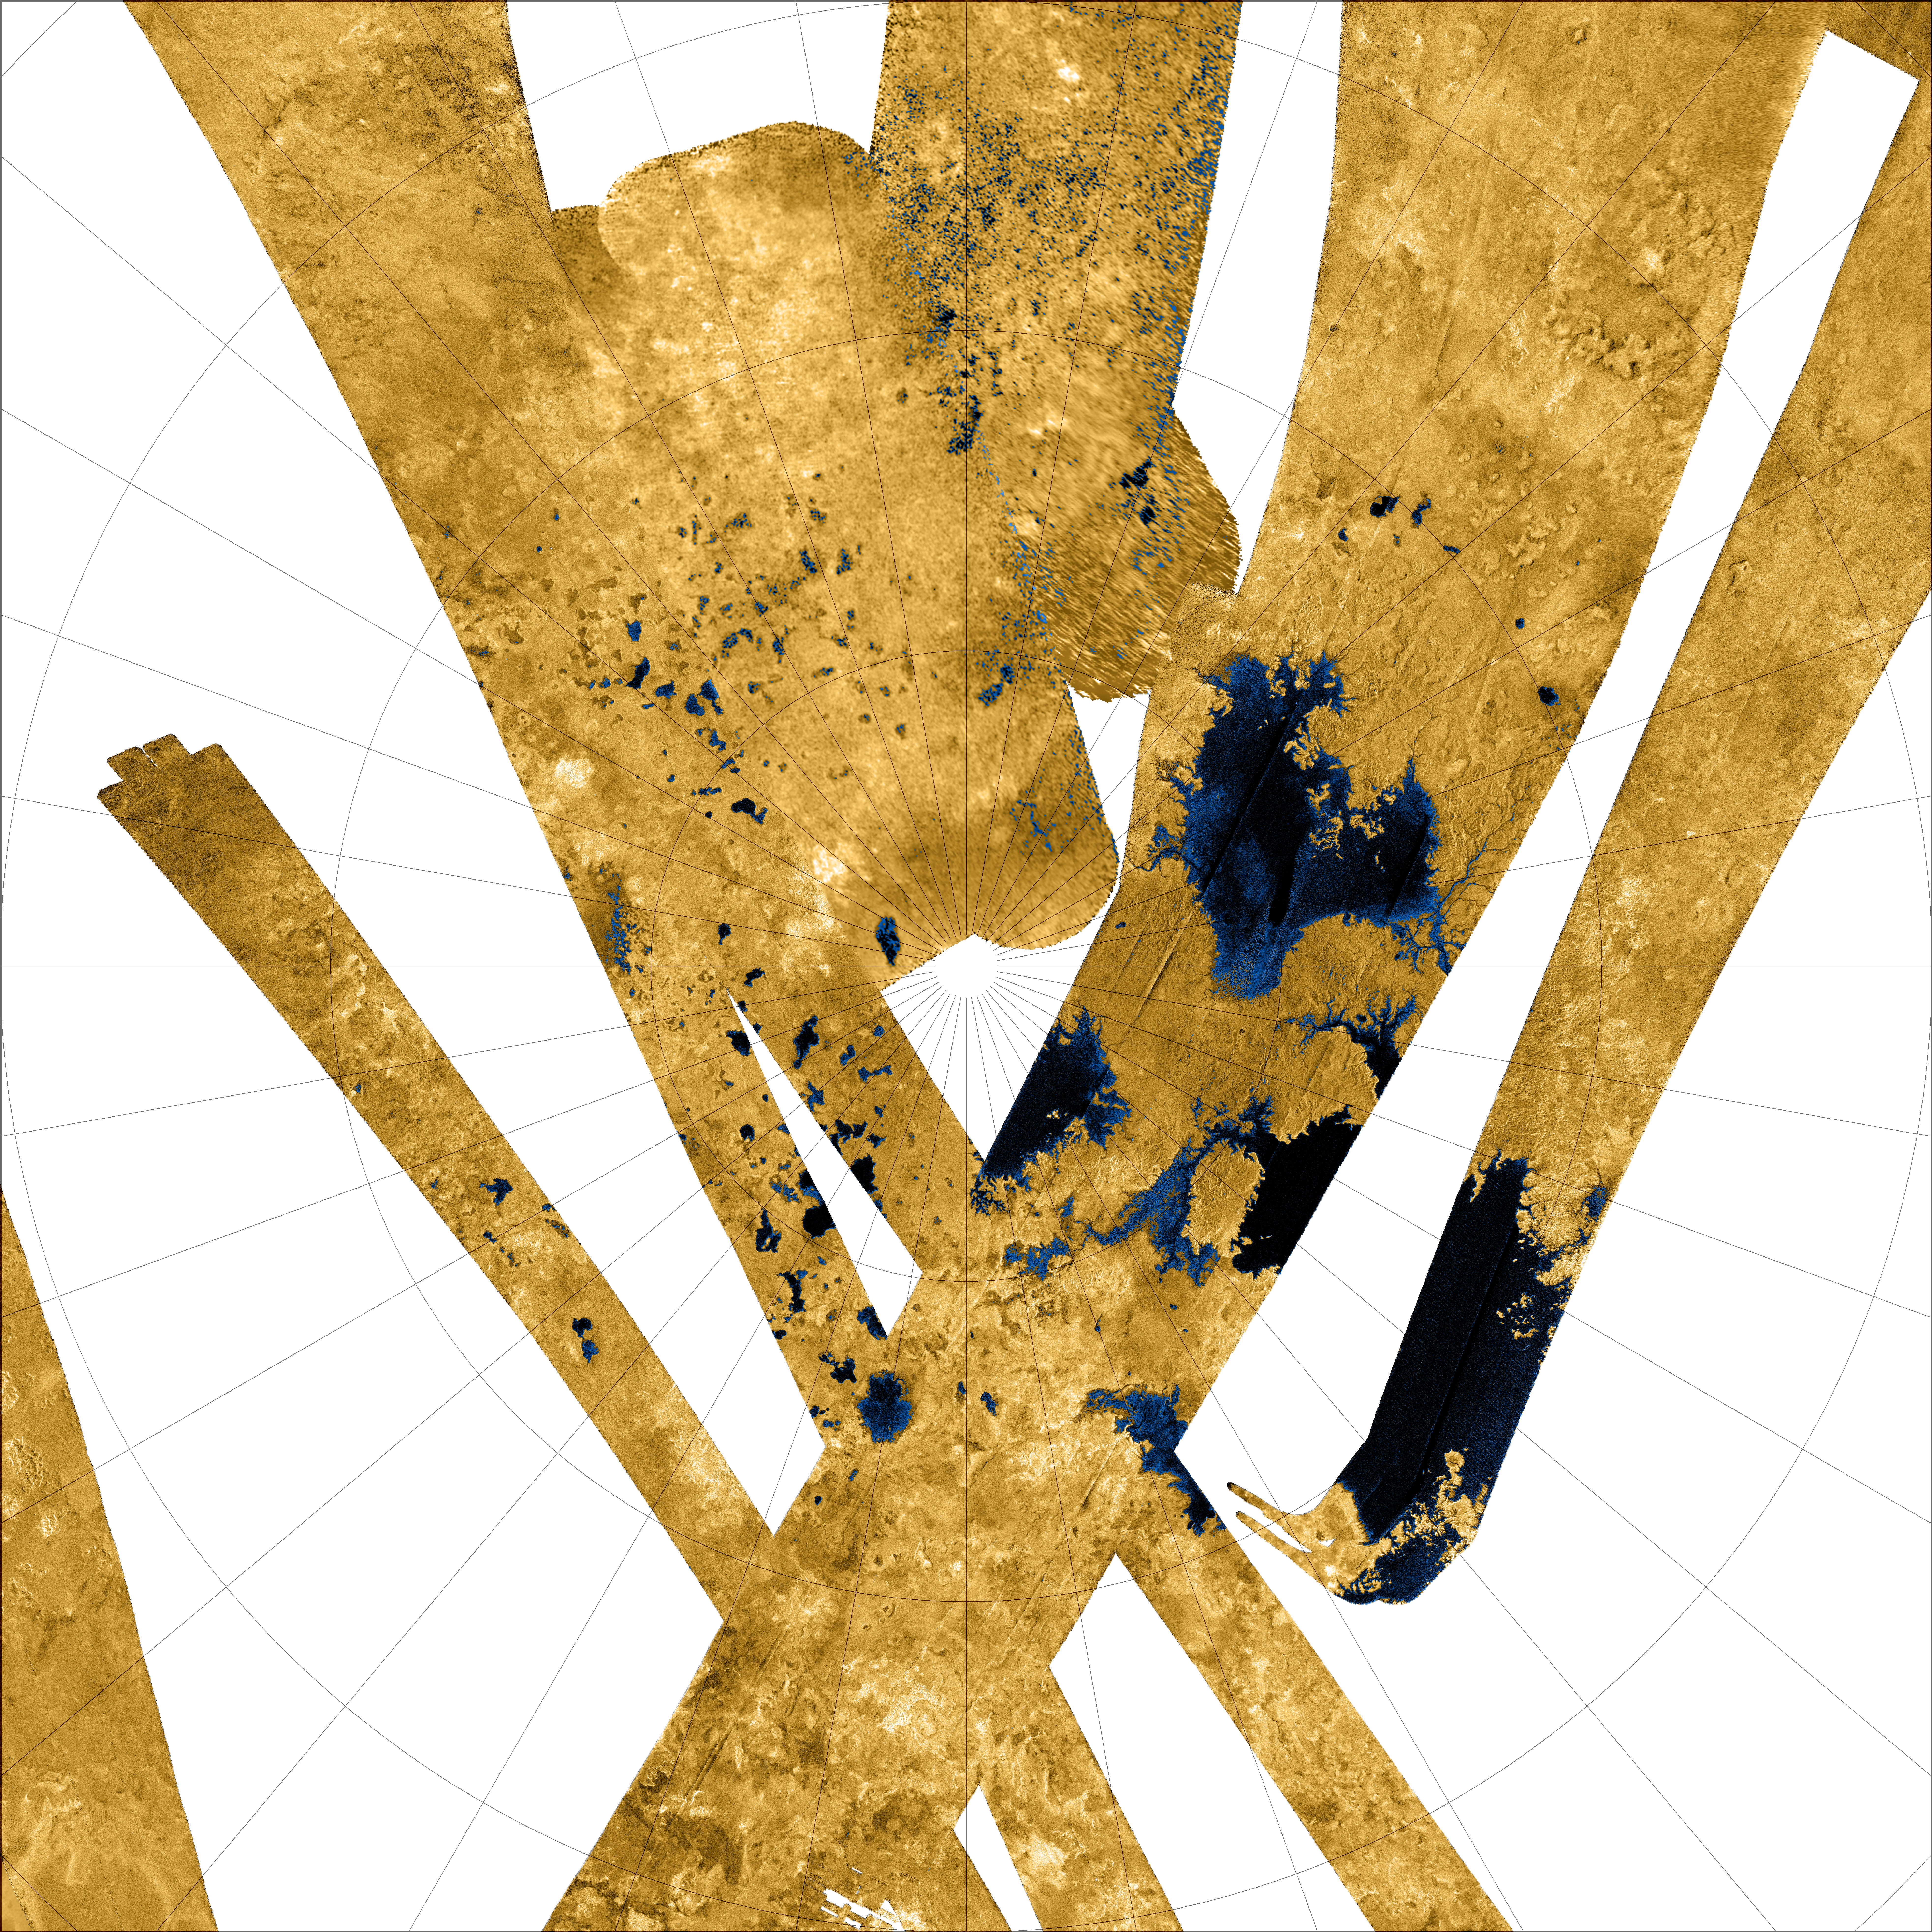

Titan’s North Polar Region

Titan’s North Polar Region

This Cassini false-color mosaic shows all synthetic-aperture radar images to date of Titan’s north polar region. Approximately 60 percent of Titan’s north polar region, above 60 degrees north latitude, is now mapped with radar. About 14 percent of the mapped region is covered by what is interpreted as liquid hydrocarbon lakes.

Features thought to be liquid are shown in blue and black, and the areas likely to be solid surface are tinted brown. The terrain in the upper left of this mosaic is imaged at lower resolution than the remainder of the image

Most of the many lakes and seas seen so far are contained in this image, including the largest known body of liquid on Titan. These seas are most likely filled with liquid ethane, methane and dissolved nitrogen.

Many bays, islands and presumed tributary networks are associated with the seas. The large feature in the upper right center of this image is at least 100,000 square kilometers (40,000 square miles) in area, greater in extent than Lake Superior (82,000 square kilometers or 32,000 square miles), one of Earth’s largest lakes. This Titan feature covers a greater fraction of the surface, at least 0.12 percent, than the Black Sea, Earth’s largest terrestrial inland sea, at 0.085 percent. Larger seas may exist, as it is probable that some of these bodies are connected, either in areas unmapped by radar or under the surface (see PIA08365).

Of the 400 observed lakes and seas, 70 percent of their area is taken up by large “seas” greater than 26,000 square kilometers (10,000 square miles).

The Cassini-Huygens mission is a cooperative project of NASA, the European Space Agency and the Italian Space Agency. The Jet Propulsion Laboratory, a division of the California Institute of Technology in Pasadena, manages the mission for NASA’s Science Mission Directorate, Washington, D.C. The Cassini orbiter was designed, developed and assembled at JPL. The radar instrument was built by JPL and the Italian Space Agency, working with team members from the United States and several European countries.

Credit: NASA/JPL-Caltech/USGS